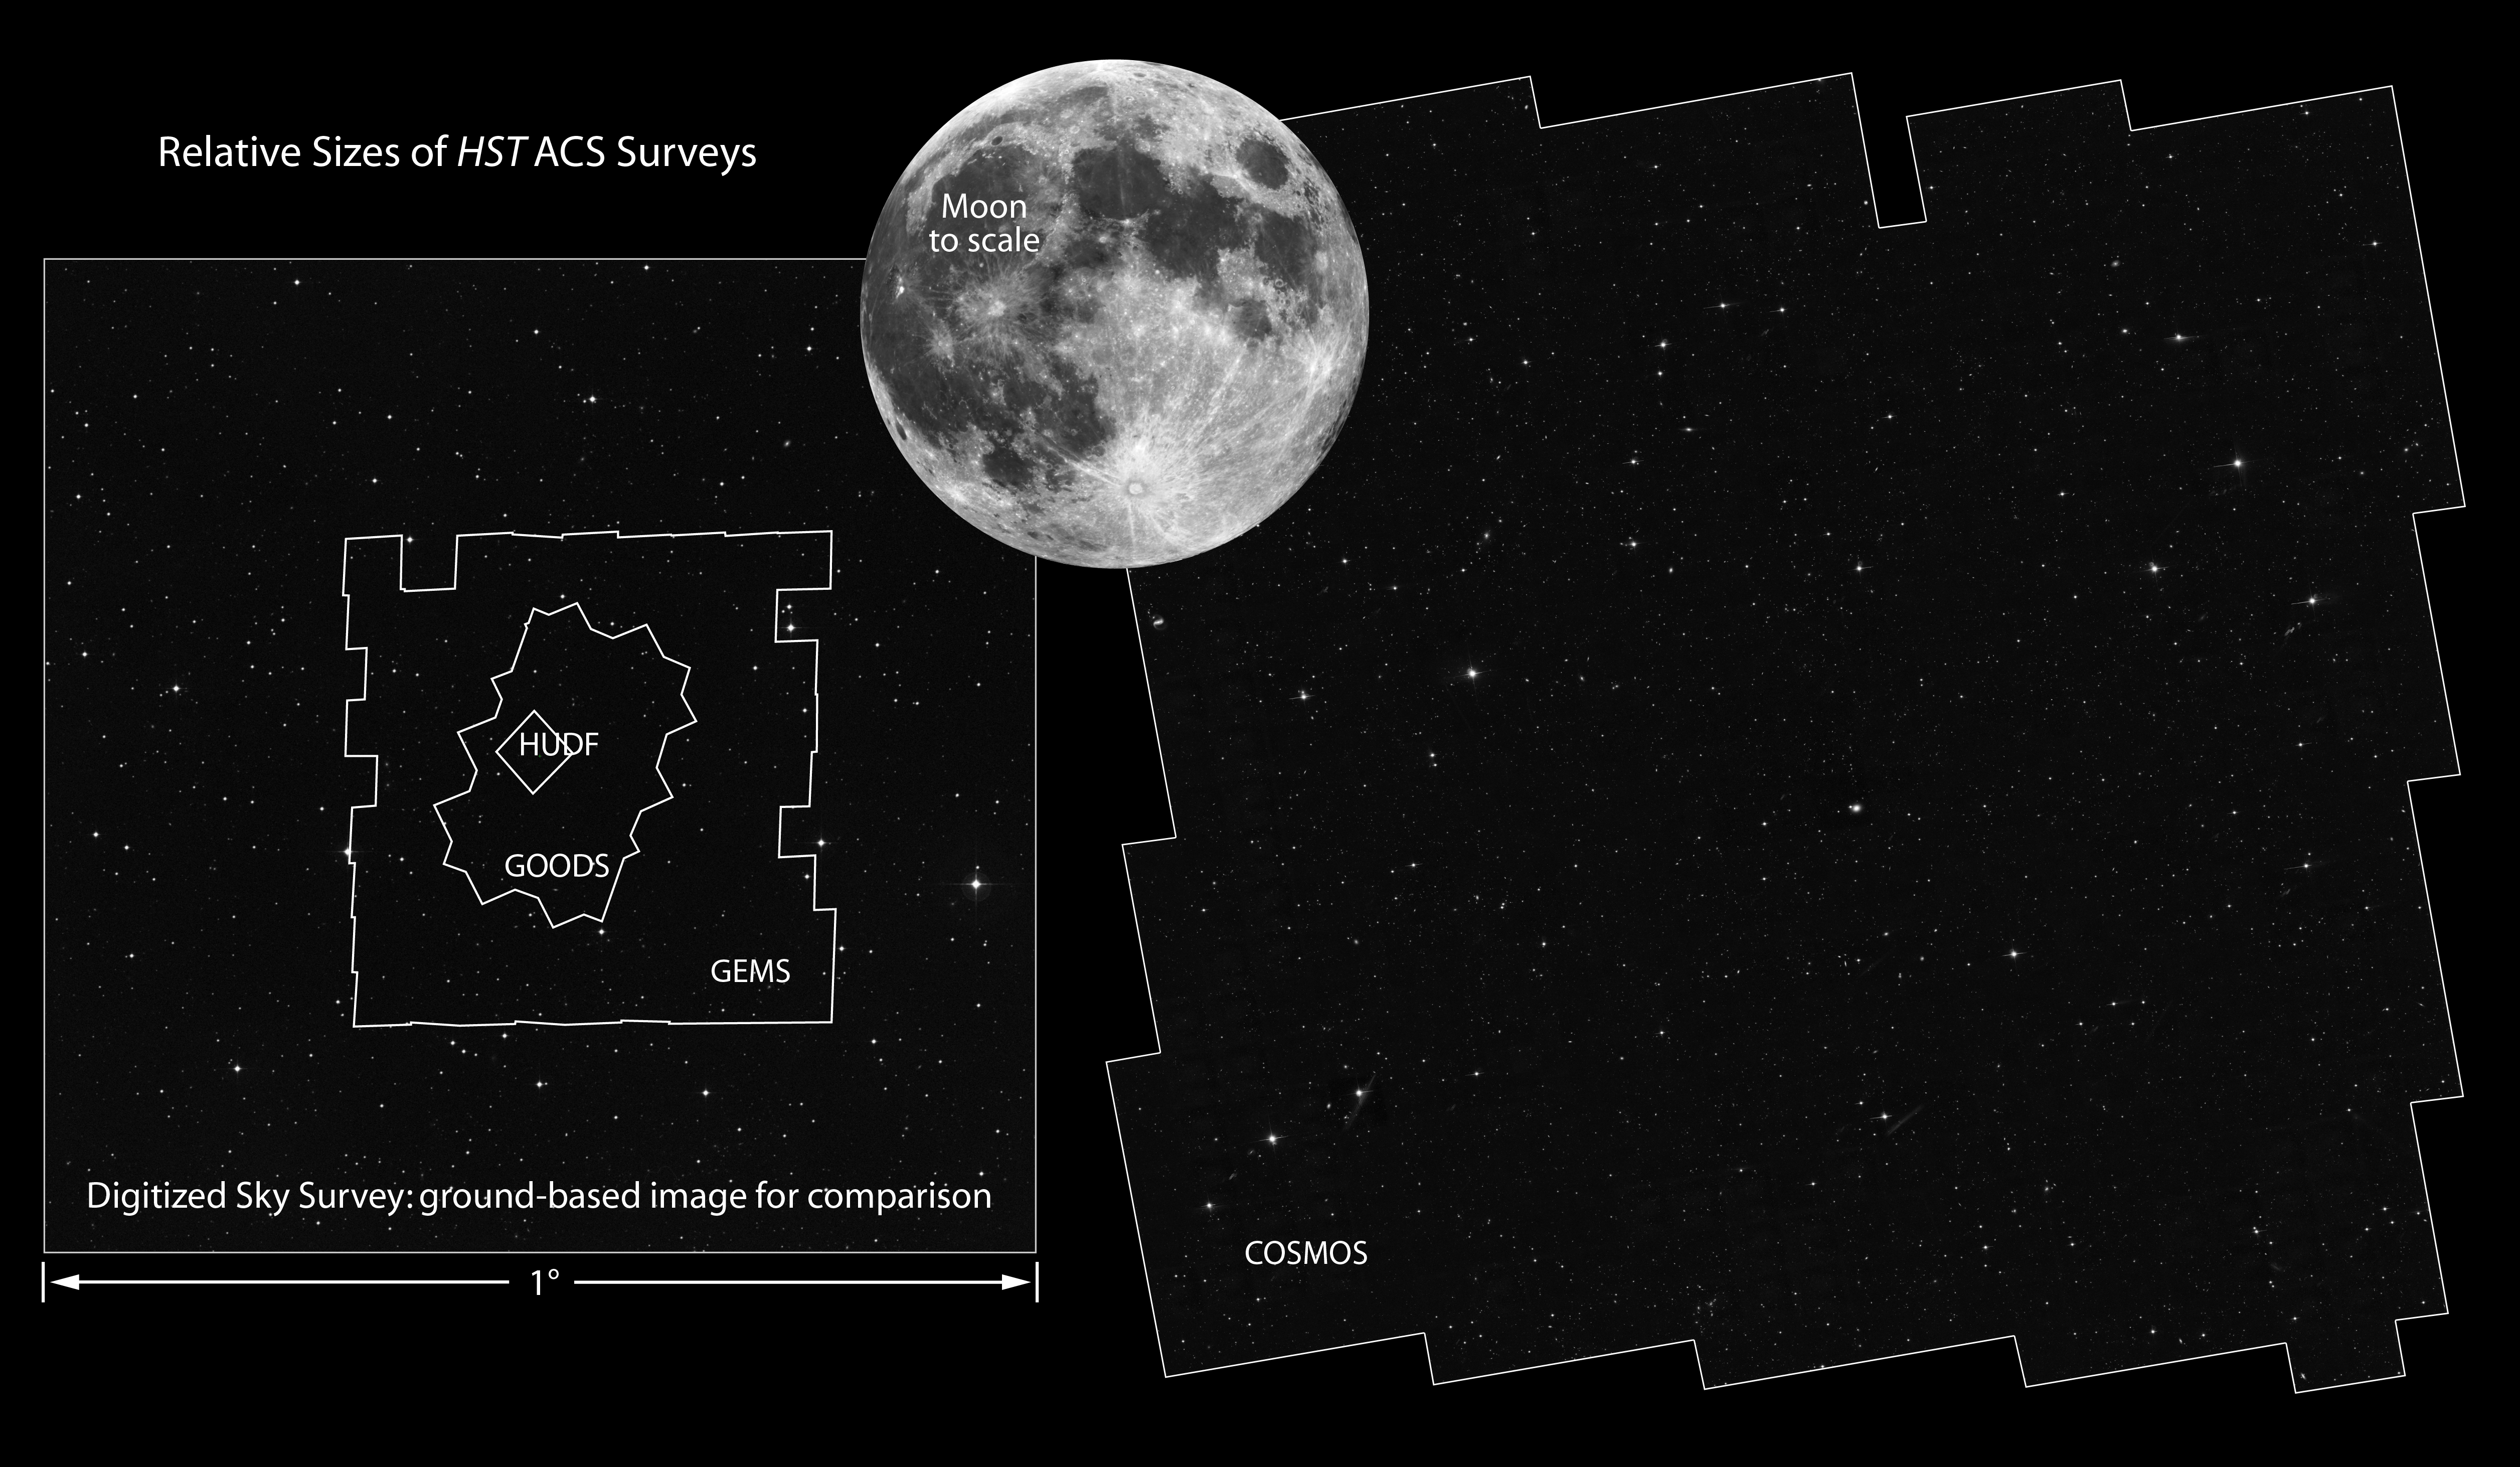

COSMOS Field Compared to Other Hubble Surveys

Hubble Space Telescope has a narrow field of view, which is only a fraction of the angular diameter of the Moon. Certain research programs have devoted a substantial amount of Hubble observing time to survey comparatively larger areas of sky to address a wide range of galaxy evolution and cosmological questions. This is accomplished by assembling mosaic images taken with Hubble's cameras. These surveys constrain the star formation history of the universe, probing the faintest galaxies and tracking the origin, structure, and merger history of galaxies as they evolve.

[Right] - COSMOS

The Cosmological Evolution Survey (COSMOS) is the largest Hubble mosaic of the sky. It covers two square degrees of sky. By comparison, the Earth's moon is one-half degree across. The survey detected over 2 million galaxies spanning 75 percent of the age of the universe. The field is being imaged by most major space-based and ground-based telescopes.

[Left] - Several survey fields are nested inside the one-degree width of sky in the southern constellation Fornax.

GEMS

Galaxy Evolution from Morphology and Spectral Energy Distributions (GEMS) imaged an area of 900 square minutes of arc on the sky with the Hubble Space Telescope's Advanced Camera for Surveys. This contiguous field is centered on the Chandra Deep Field South, a deep X-ray telescope survey of the universe. GEMS contains roughly 10,000 galaxies down to a depth of 24th magnitude.

GOODS

The Great Observatories Origins Deep Survey (GOODS) unites extremely deep observations from Hubble with NASA's other space observatories (the Spitzer Space Telescope and the Chandra X-ray Observatory), and ESA's orbiting XMM-Newton telescope, as well as observations by the most powerful ground-based telescopes. GOODS covers a total of roughly 320 square arc minutes.

HUDF

The Hubble Ultra Deep Field is humankind's farthest view into to the universe in visible light, uncovering several thousand galaxies down to 31st magnitude. The field of view is one Hubble Advanced Camera for Surveys wide field frame.

Credit: NASA, ESA, and Z. Levay (STScI)